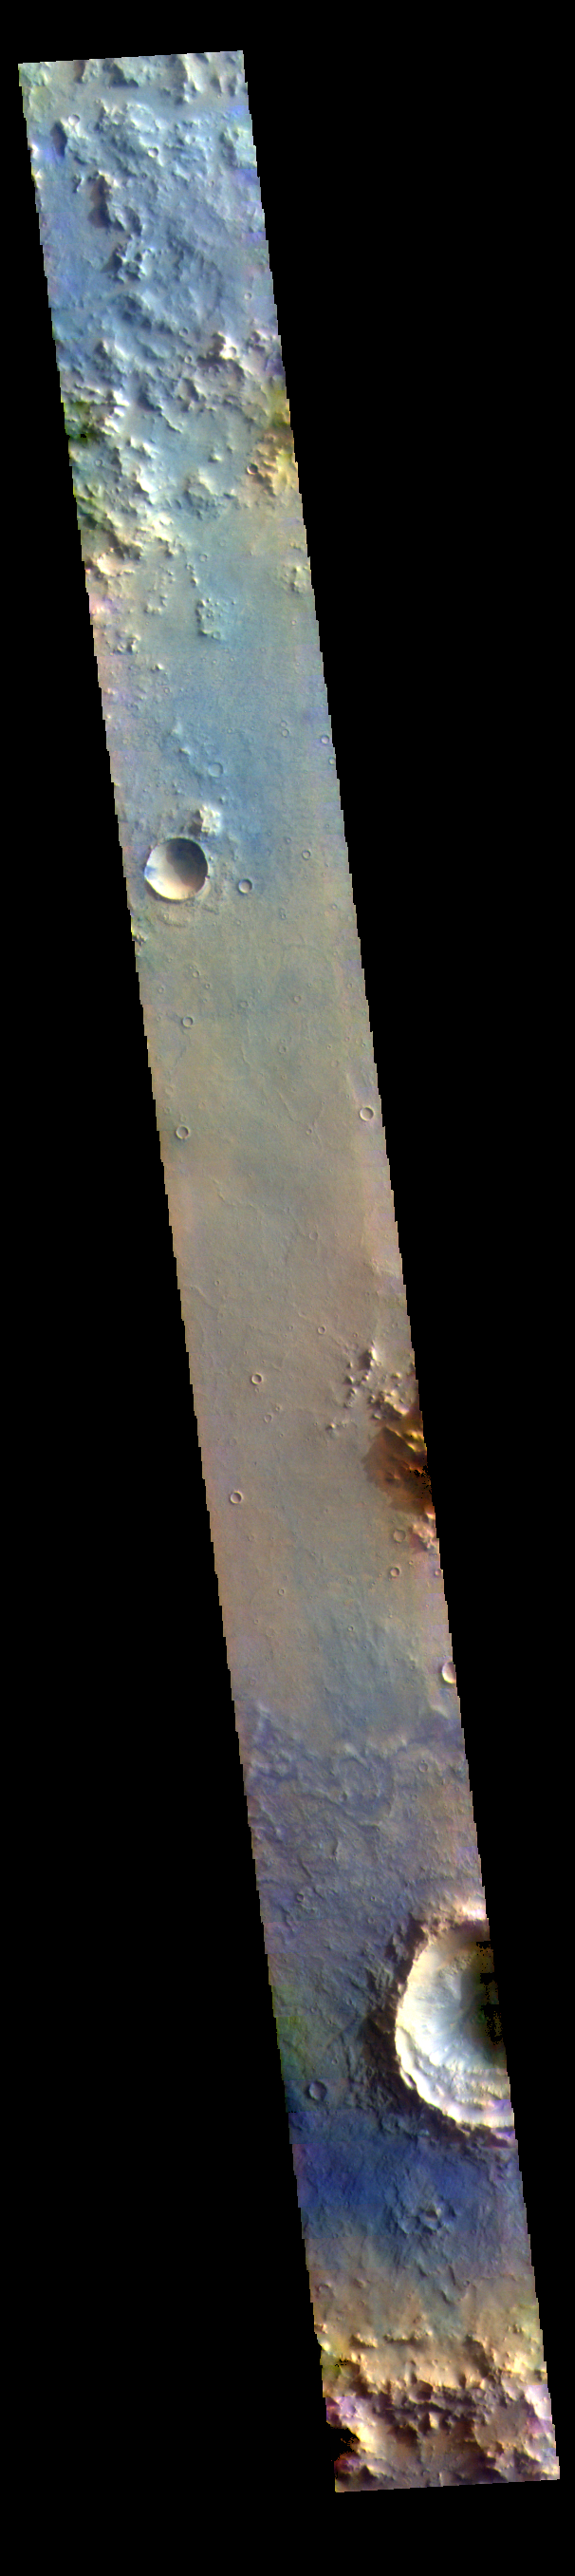

Arabia Terra – False Color

This VIS image is located in Arabia Terra.

The THEMIS VIS camera contains 5 filters. The data from different filters can be combined in multiple ways to create a false color image. These false color images may reveal subtle variations of the surface not easily identified in a single band image.

Credit: NASA/JPL-Caltech/ASU